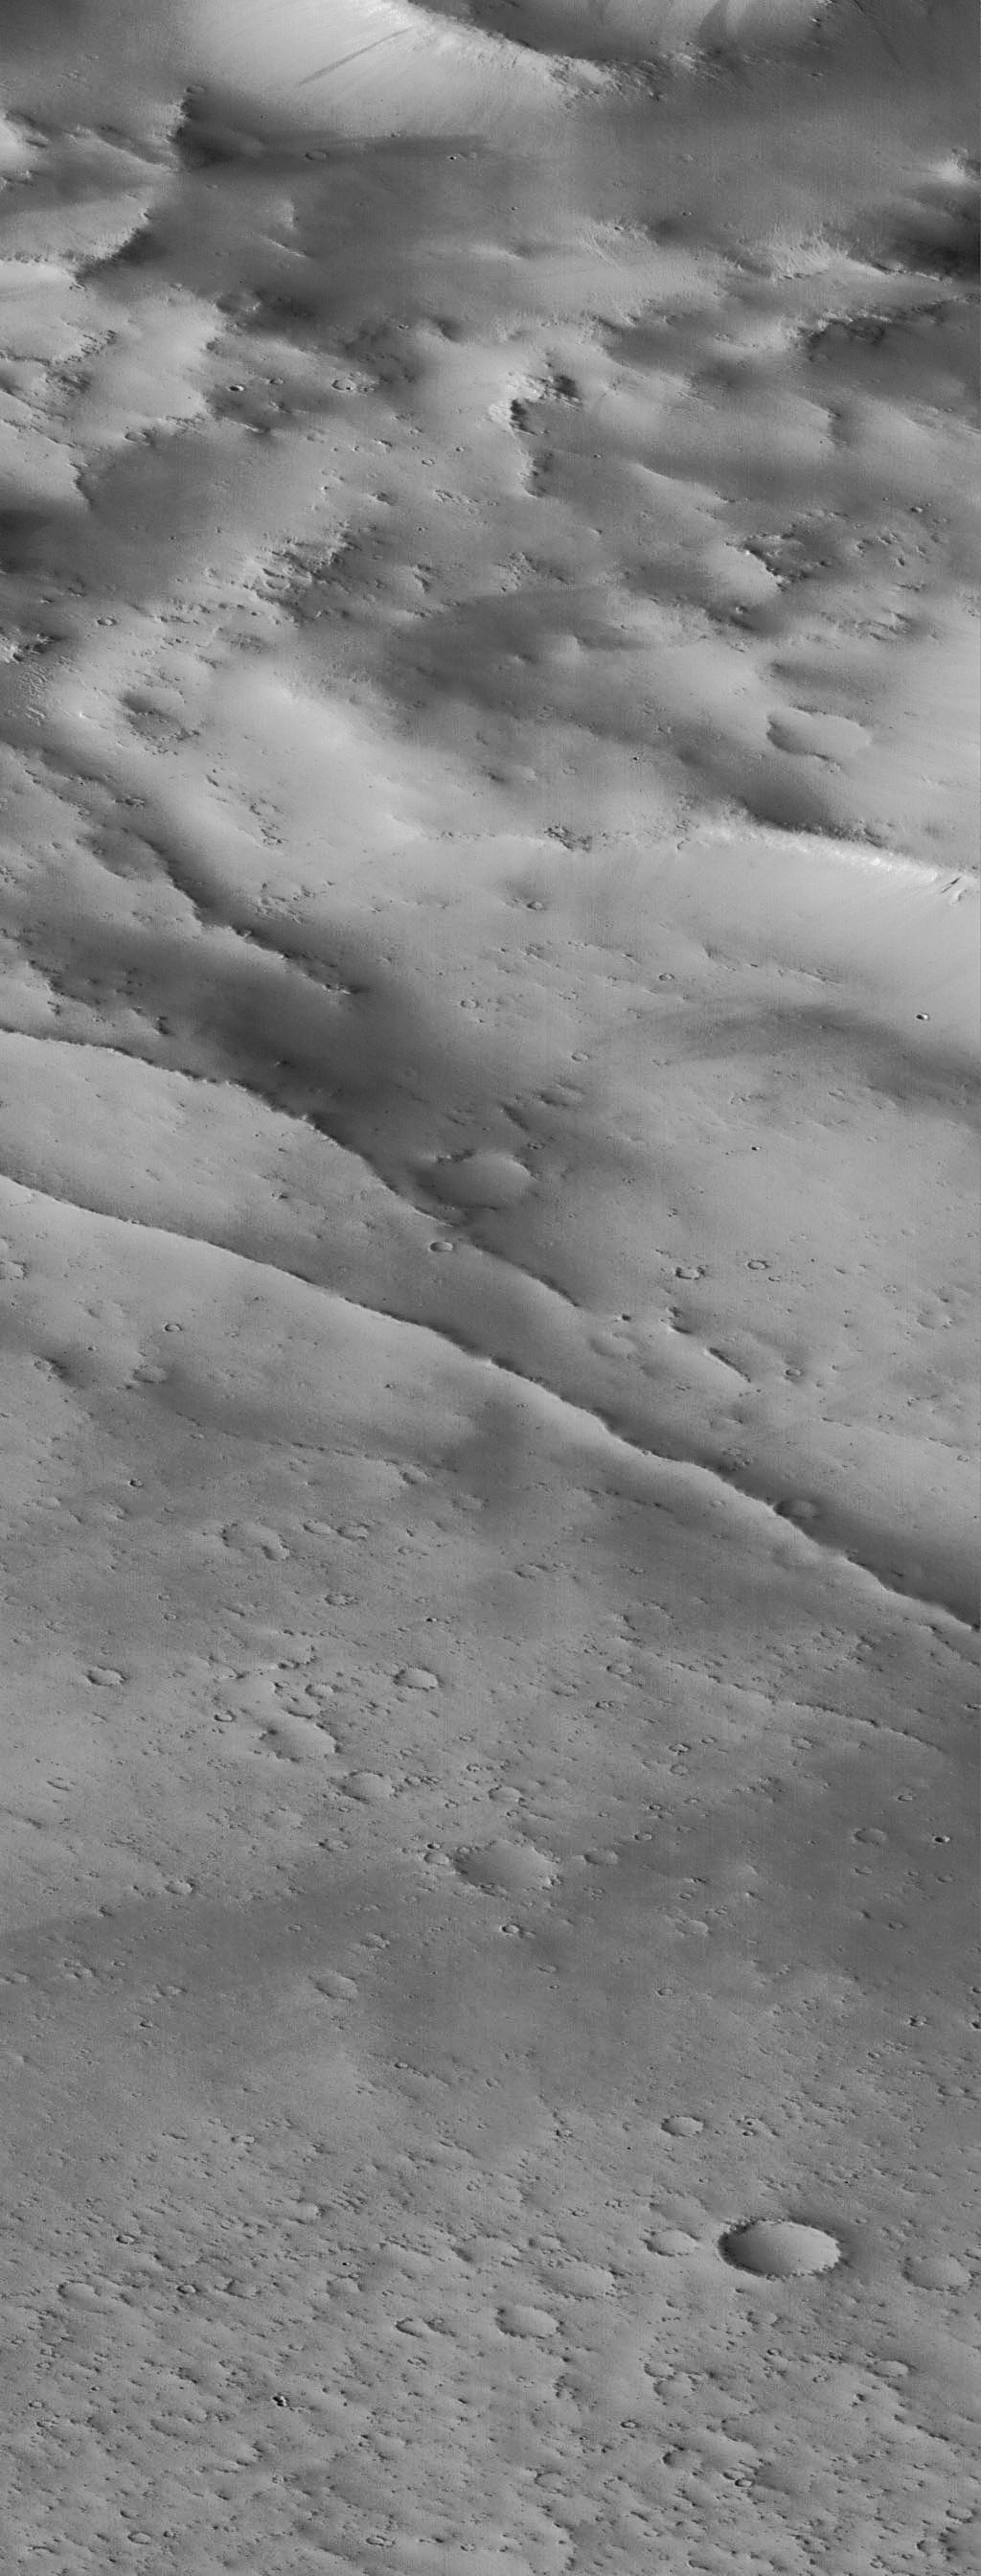

Schiaparelli Crater Rim and Interior Deposits – High Resolution Image

A portion of the rim and interior of the large impact crater Schiaparelli is seen at high resolution in this image acquired October 18, 1997 by the Mars Global Surveyor Orbiter Camera (MOC). The area covered is very small–3.9 X 10.2 km (2.4 X 6.33 mi)–but is seen at 63 times higher resolution than the Viking image. The subdued relief and bright surface are attributed to blanketing by dust; many small craters have been completely filled in, and only the most recent (and very small) craters appear sharp and bowl-shaped. Some of the small craters are only 10-12 m (30-35 feet) across. Occasional dark streaks on steeper slopes are small debris slides that have probably occurred in the past few decades. The two prominent, narrow ridges in the center of the image may be related to the adjustment of the crater floor to age or the weight of the material filling the basin.

Malin Space Science Systems (MSSS) and the California Institute of Technology built the MOC using spare hardware from the Mars Observer mission. MSSS operates the camera from its facilities in San Diego, CA. The Jet Propulsion Laboratory’s Mars Surveyor Operations Project operates the Mars Global Surveyor spacecraft with its industrial partner, Lockheed Martin Astronautics, from facilities in Pasadena, CA and Denver, CO.

Credit: NASA/JPL/Malin Space Science Systems